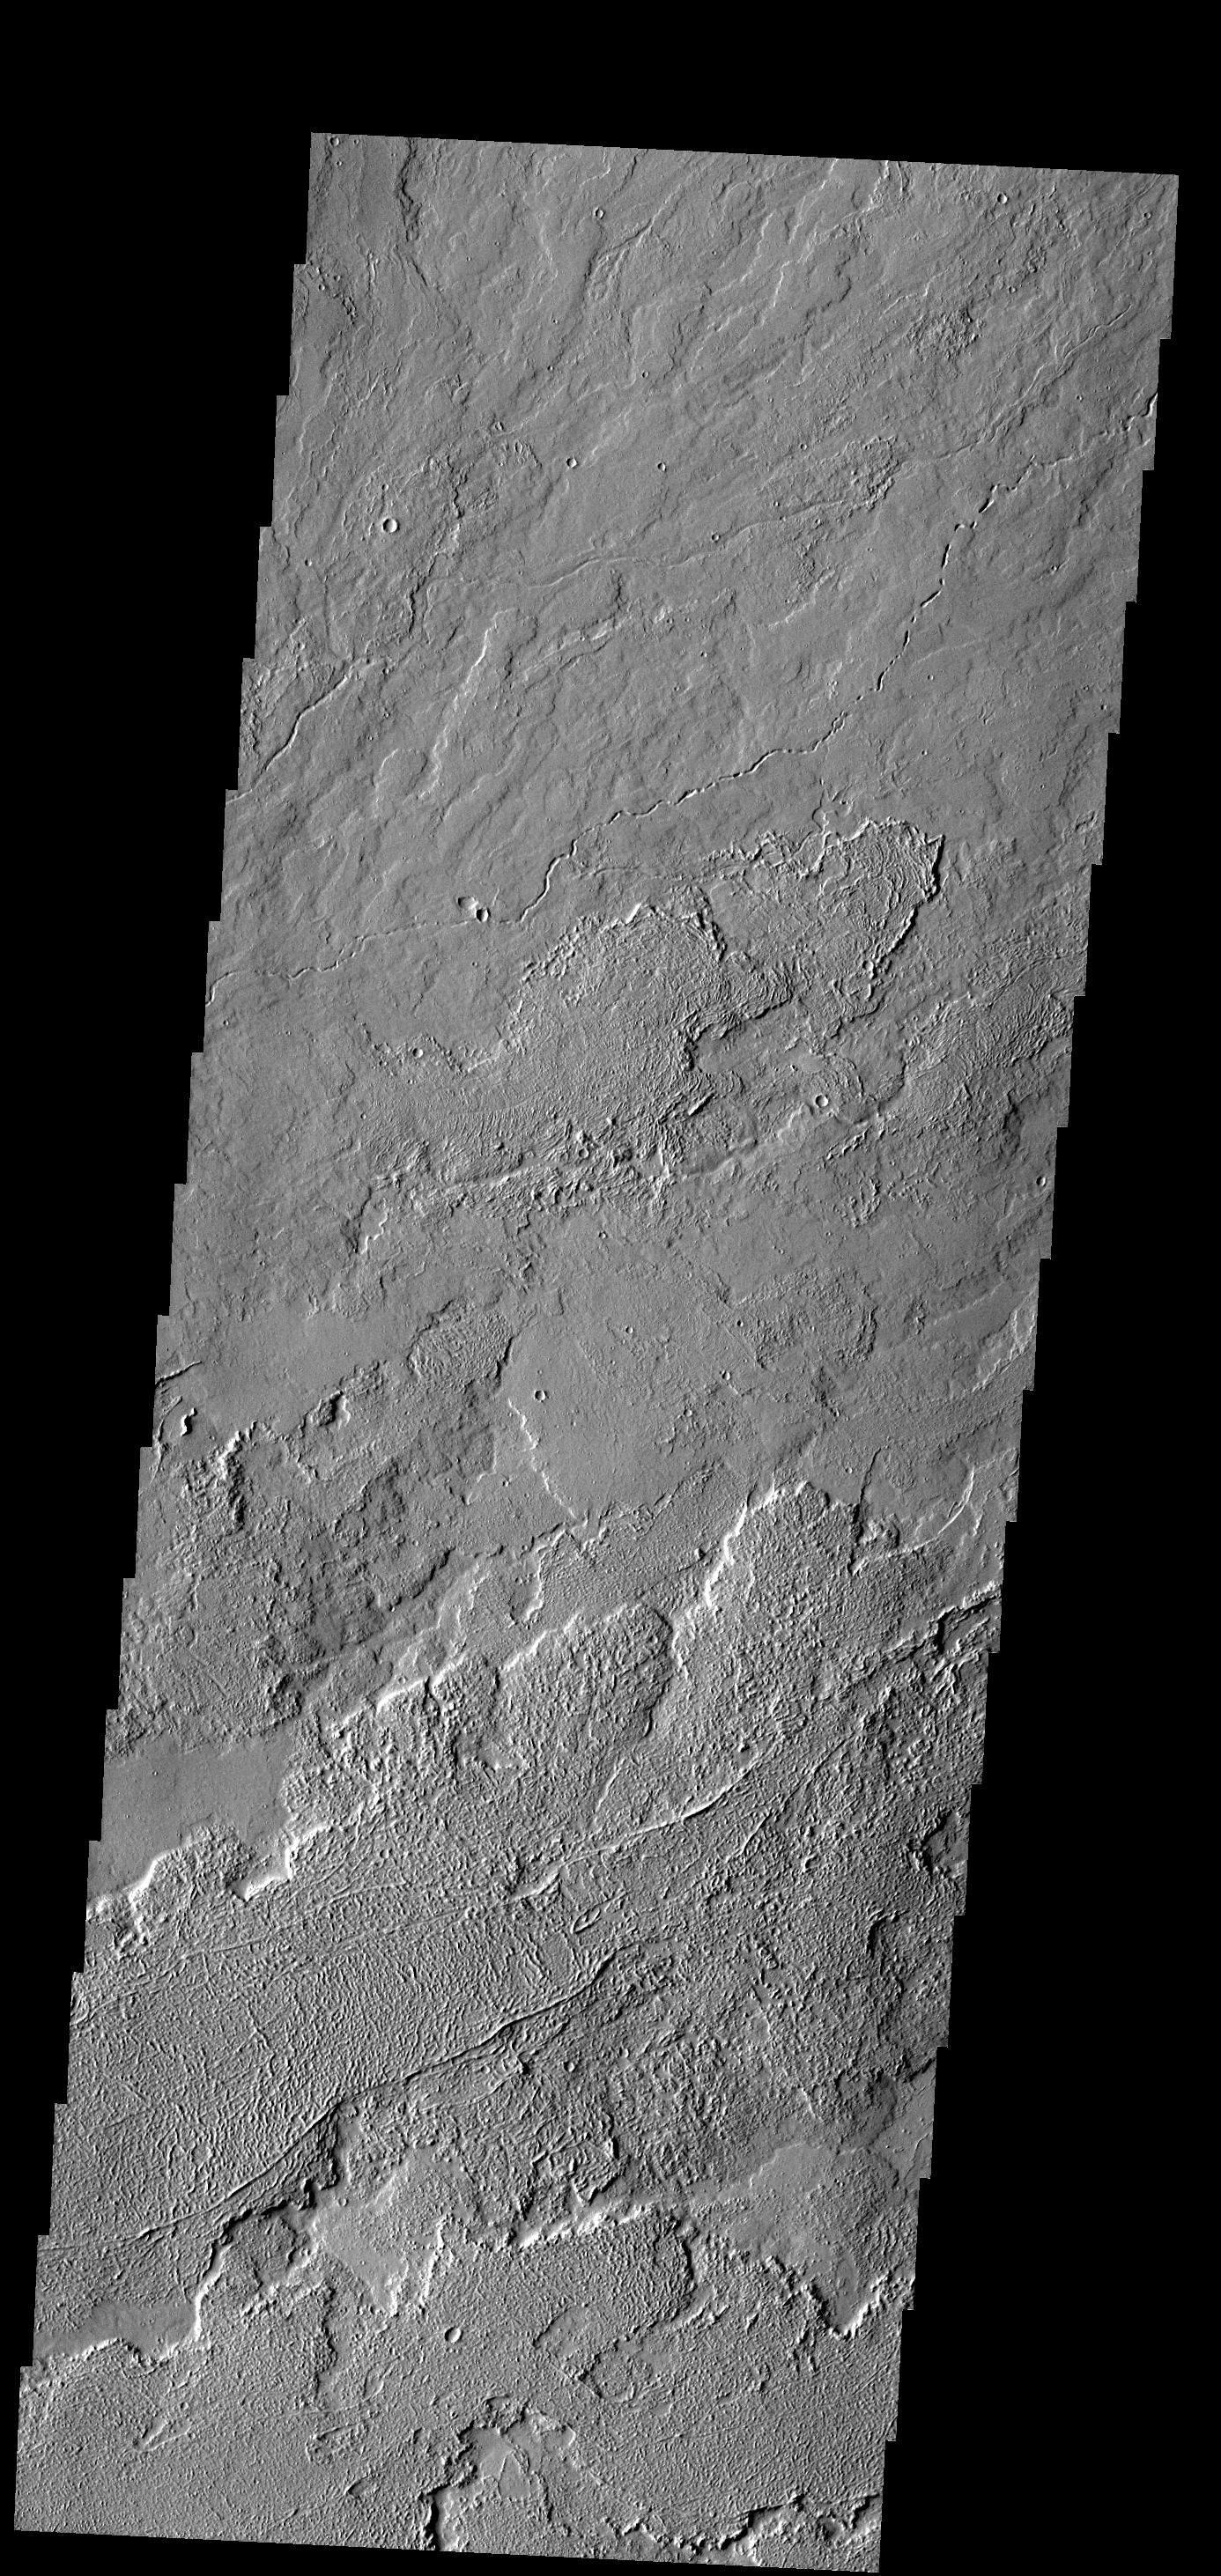

Tharsis Lava Flows

This image shows a small portion of the extensive Tharsis Volcanic Field. Several different surface textures are present in this image.

Image information: VIS instrument. Latitude 12.0N, Longitude 270.9E. 18 meter/pixel resolution.

Please see the THEMIS Data Citation Note for details on crediting THEMIS images.

Note: this THEMIS visual image has not been radiometrically nor geometrically calibrated for this preliminary release. An empirical correction has been performed to remove instrumental effects. A linear shift has been applied in the cross-track and down-track direction to approximate spacecraft and planetary motion. Fully calibrated and geometrically projected images will be released through the Planetary Data System in accordance with Project policies at a later time.

NASA’s Jet Propulsion Laboratory manages the 2001 Mars Odyssey mission for NASA’s Office of Space Science, Washington, D.C. The Thermal Emission Imaging System (THEMIS) was developed by Arizona State University, Tempe, in collaboration with Raytheon Santa Barbara Remote Sensing. The THEMIS investigation is led by Dr. Philip Christensen at Arizona State University. Lockheed Martin Astronautics, Denver, is the prime contractor for the Odyssey project, and developed and built the orbiter. Mission operations are conducted jointly from Lockheed Martin and from JPL, a division of the California Institute of Technology in Pasadena.

Credit: NASA/JPL/ASU